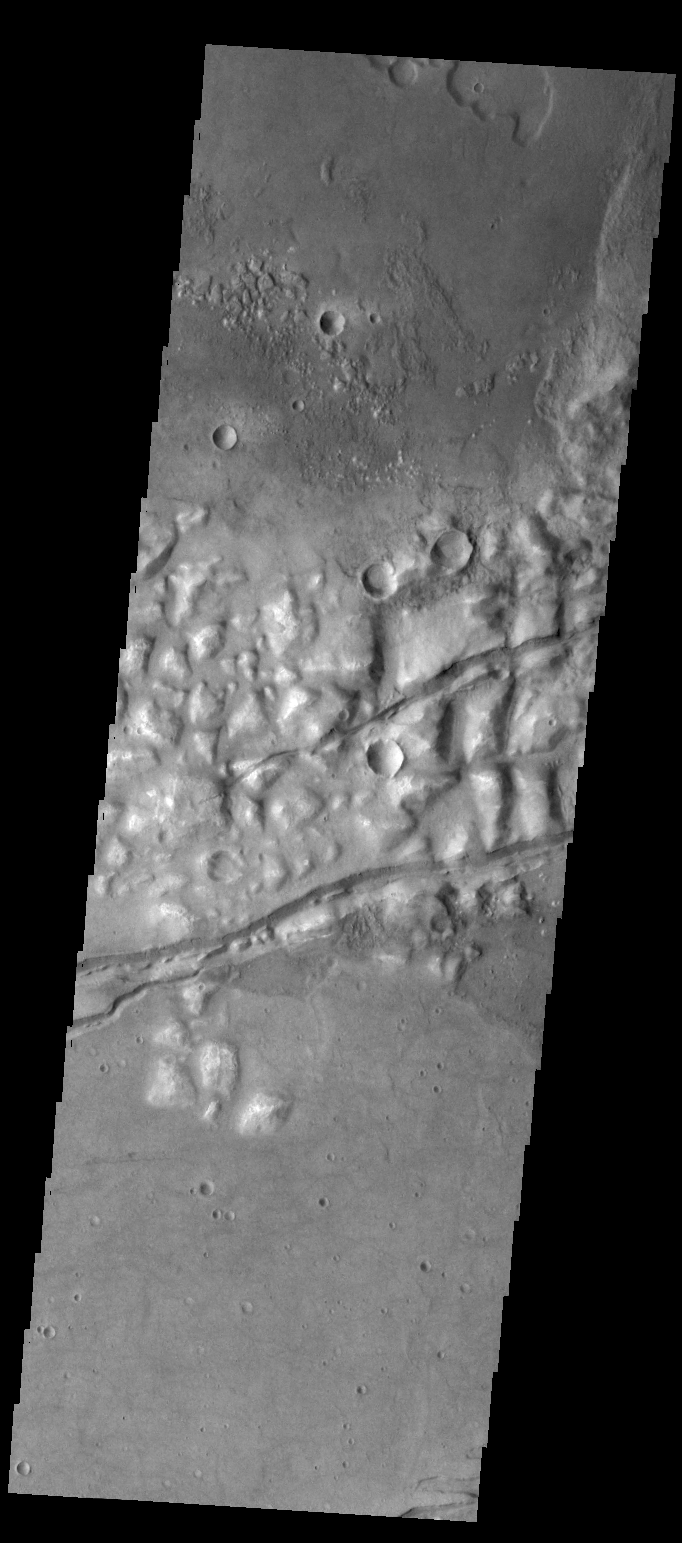

Gorgonum Chaos

Several fractures cross through Gorgonum Chaos in this VIS image.

Credit: NASA/JPL/ASU